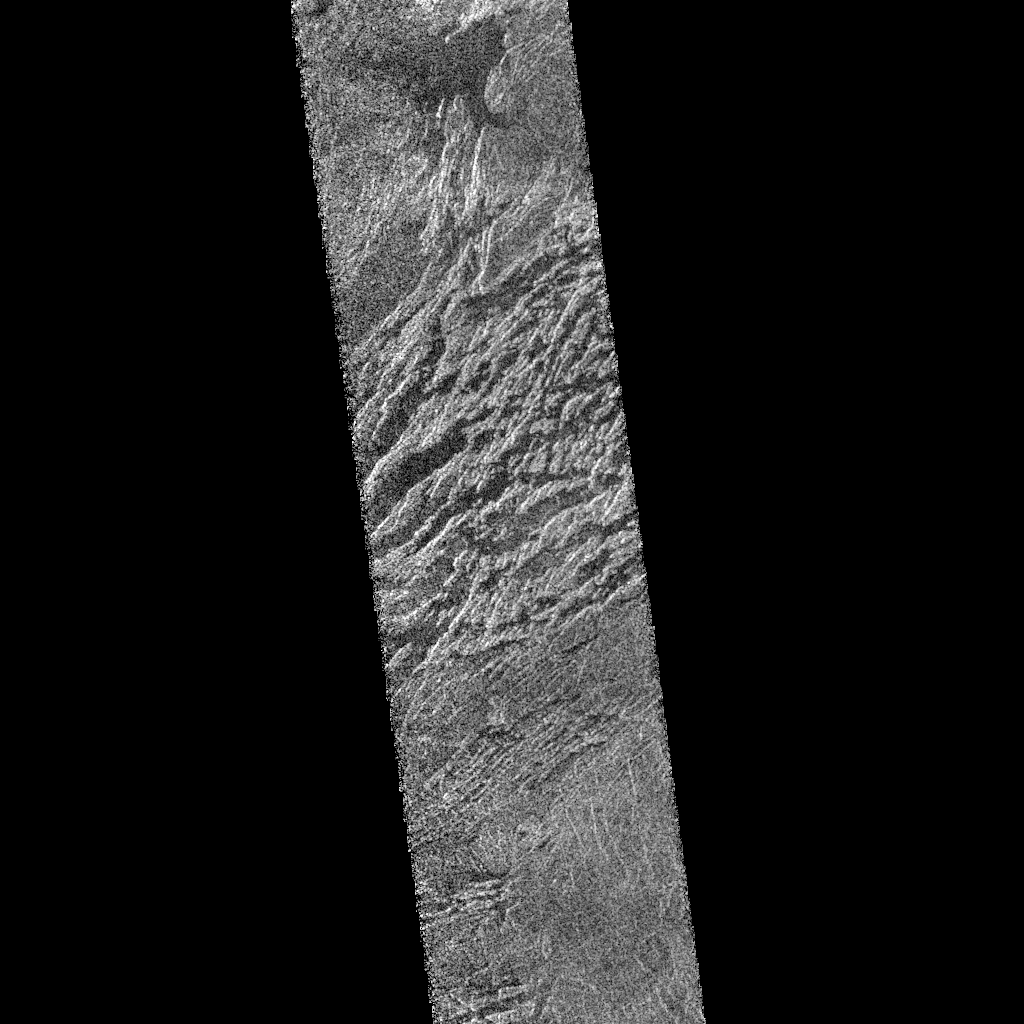

Venus – Beta Regio

This portion of a Magellan radar image strip shows a small region on Venus 20 kilometers (12.4 miles) wide and 75 km (50 miles) long on the east flank of a major volcanic upland called Beta Regio. The image is centered at 23 degrees north latitude and 286.7 degrees east longitude. The ridge and valley network in the middle part of the image is formed by intersecting faults which have broken the Venusian crust into a complex, deformed type of surface called tessera, the Latin word for tile. The parallel mountains and valleys resemble the Basin and Range Province in the western United States. The irregular dark patch near the top of the image is a smooth surface, probably formed by lava flows in a region about 10 km (6 miles) across. Similar dark surfaces within the valleys indicate lava flows that are younger than the tessera giving an indication of the geologic time relationships of the events that formed the present surface. The image has a resolution of 120 meters (400 feet).

Credit: NASA/JPL